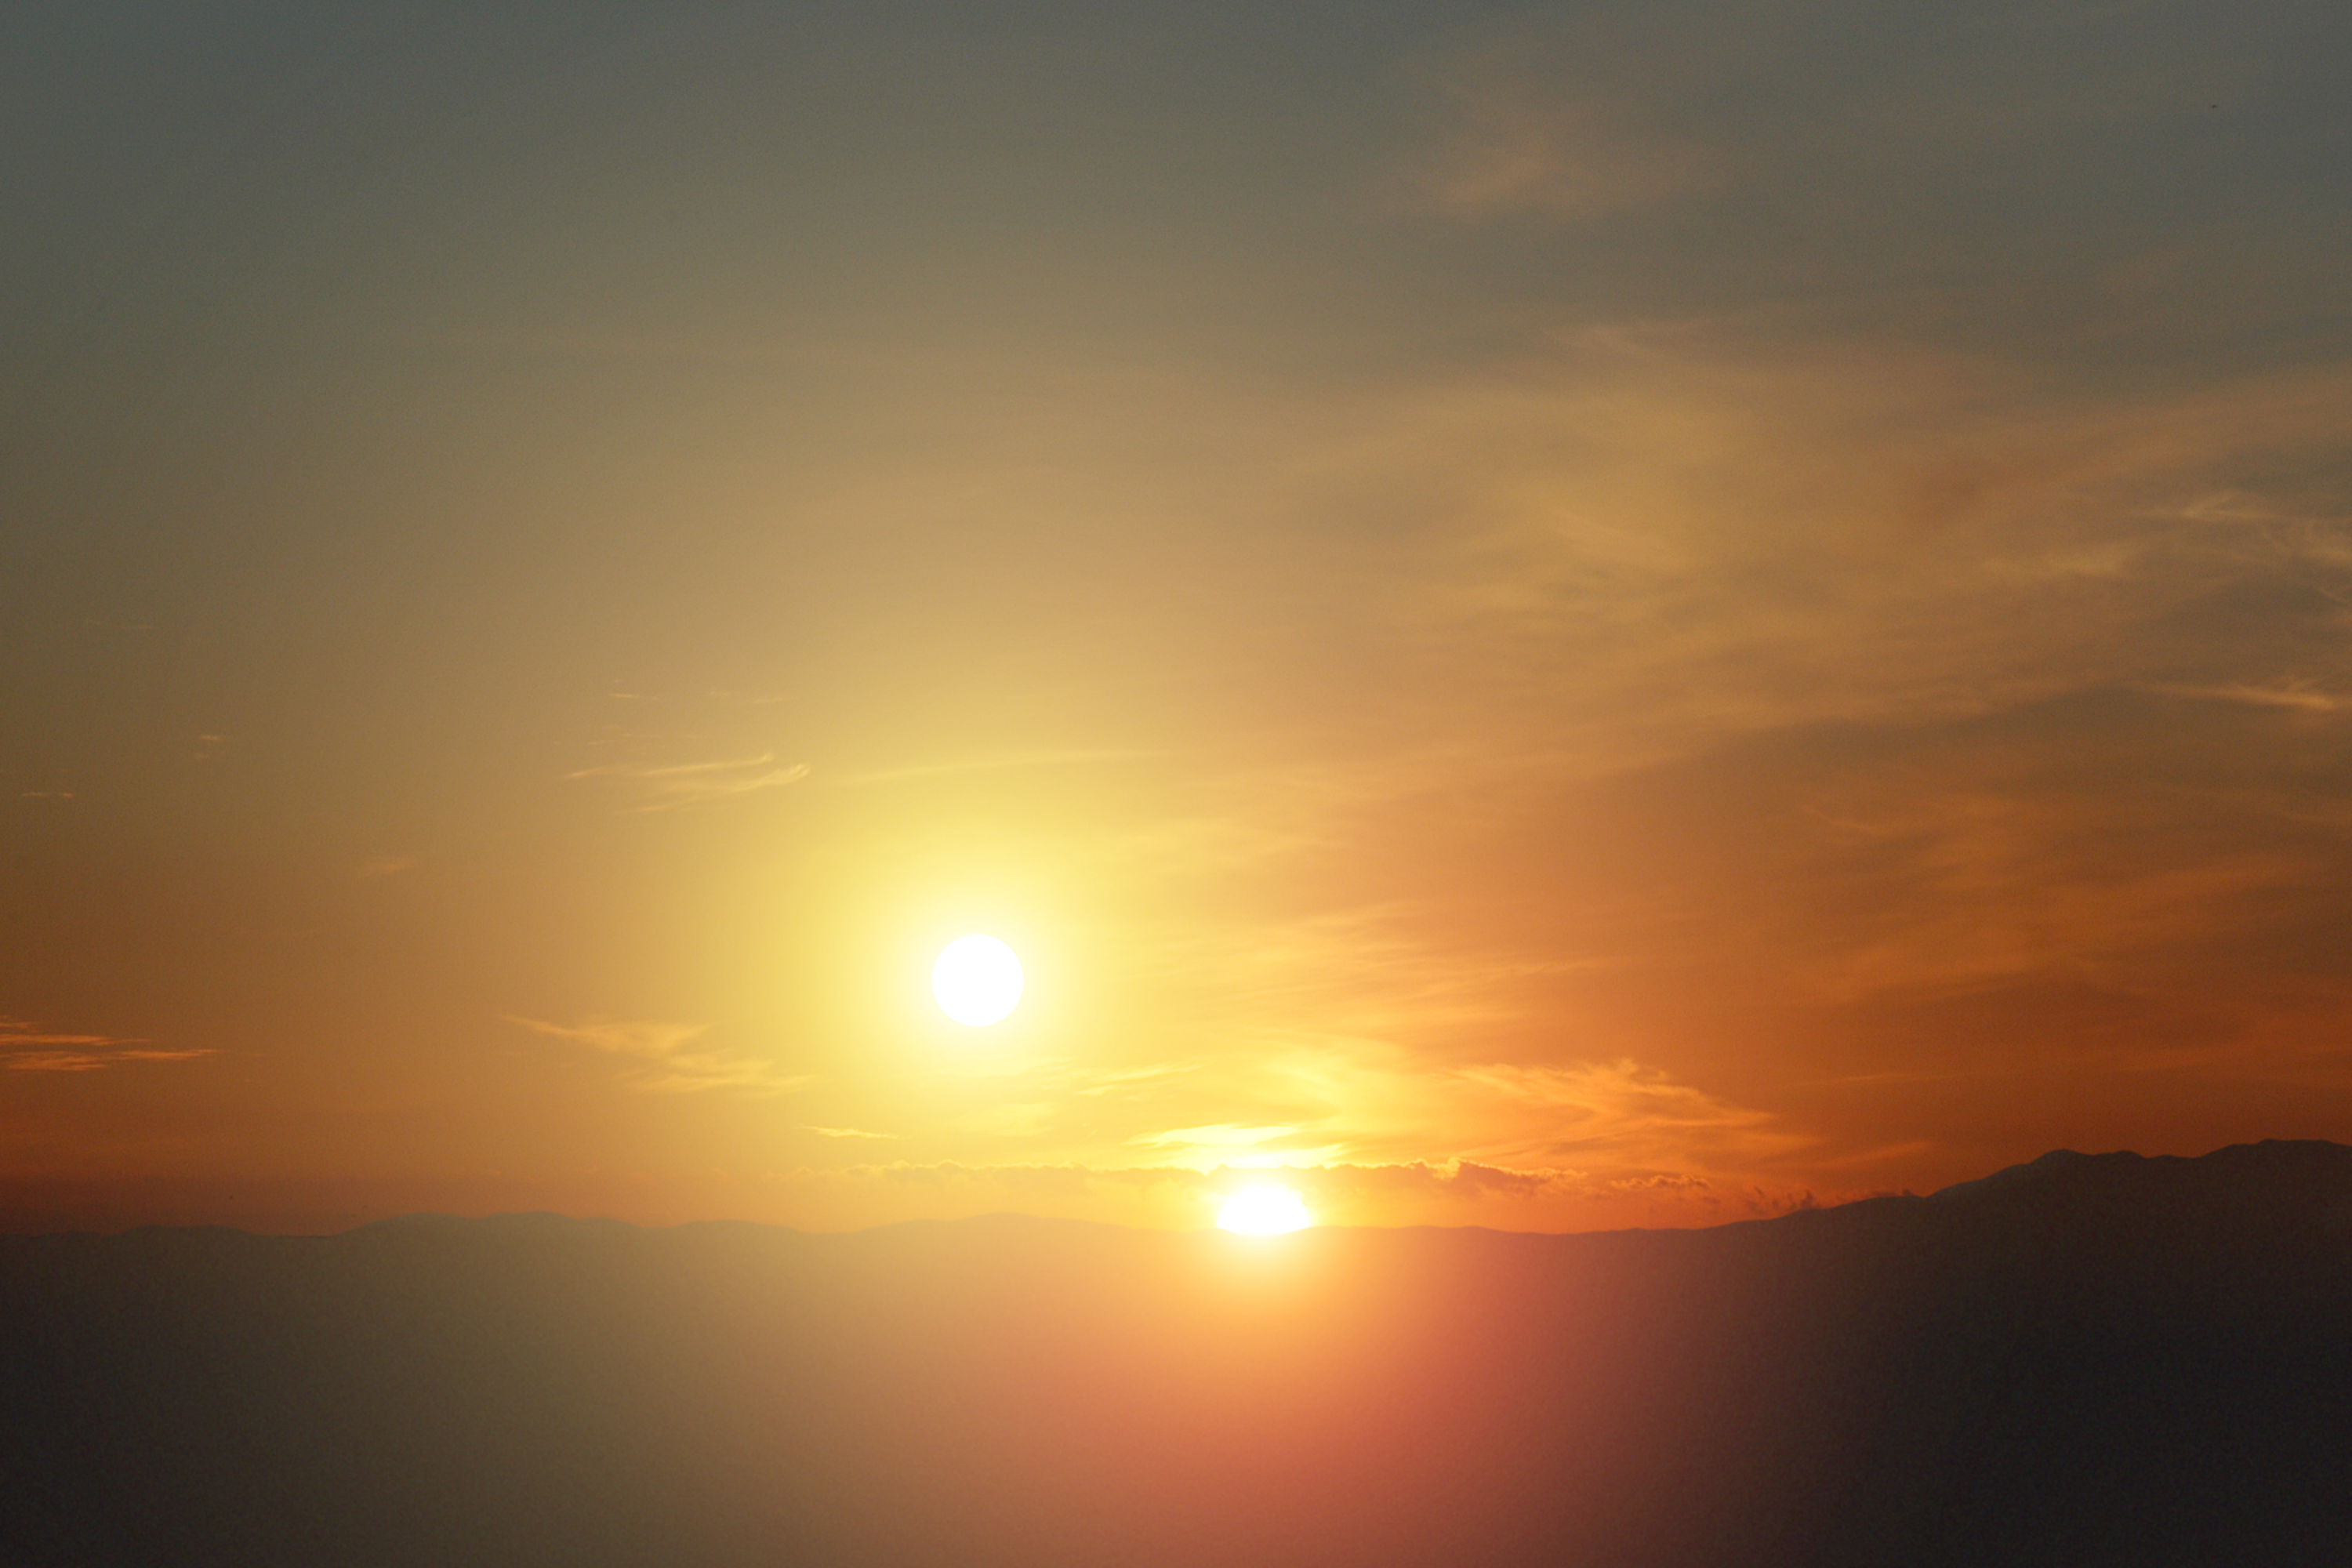

Alien Sunset (Artist Concept)

Our solitary sunsets here on Earth might not be all that common in the grand scheme of things. New observations from NASA’s Spitzer Space Telescope have revealed that mature planetary systems — dusty disks of asteroids, comets and possibly planets — are more frequent around close-knit twin, or binary, stars than single stars like our sun. That means sunsets like the one portrayed in this artist’s photo concept, and more famously in the movie “Star Wars,” might be quite commonplace in the universe.

Binary and multiple-star systems are about twice as abundant as single-star systems in our galaxy, and, in theory, other galaxies. In a typical binary system, two stars of roughly similar masses twirl around each other like pair-figure skaters. In some systems, the two stars are very far apart and barely interact with each other. In other cases, the stellar twins are intricately linked, whipping around each other quickly due to the force of gravity.

Astronomers have discovered dozens of planets that orbit around a single member of a very wide stellar duo. Sunsets from these worlds would look like our own, and the second sun would just look like a bright star in the night sky.

But do planets exist in the tighter systems, where two suns would dip below a planet’s horizon one by one? Unveiling planets in these systems is tricky, so astronomers used Spitzer to look for disks of swirling planetary debris instead. These disks are made of asteroids, comets and possibly planets. The rocky material in them bangs together and kicks up dust that Spitzer’s infrared eyes can see. Our own solar system is swaddled in a similar type of disk.

Surprisingly, Spitzer found more debris disks around the tightest binaries it studied (about 20 stars) than in a comparable sample of single stars. About 60 percent of the tight binaries had disks, while the single stars only had about 20 percent. These snug binary systems are as close or closer than just three times the distance between Earth and the sun. And the disks in these systems were found to circumnavigate both members of the star pair, rather than just one.

Though follow-up studies are needed, the results could mean that planet formation is more common around extra-tight binary stars than single stars. Since these types of systems would experience double sunsets, the artistic view portrayed here might not be fiction.

The original sunset photo used in this artist’s concept was taken by Robert Hurt of the Spitzer Science Center at the California Institute of Technology, Pasadena, Calif.

Credit: NASA/JPL-Caltech/Univ. of Ariz.